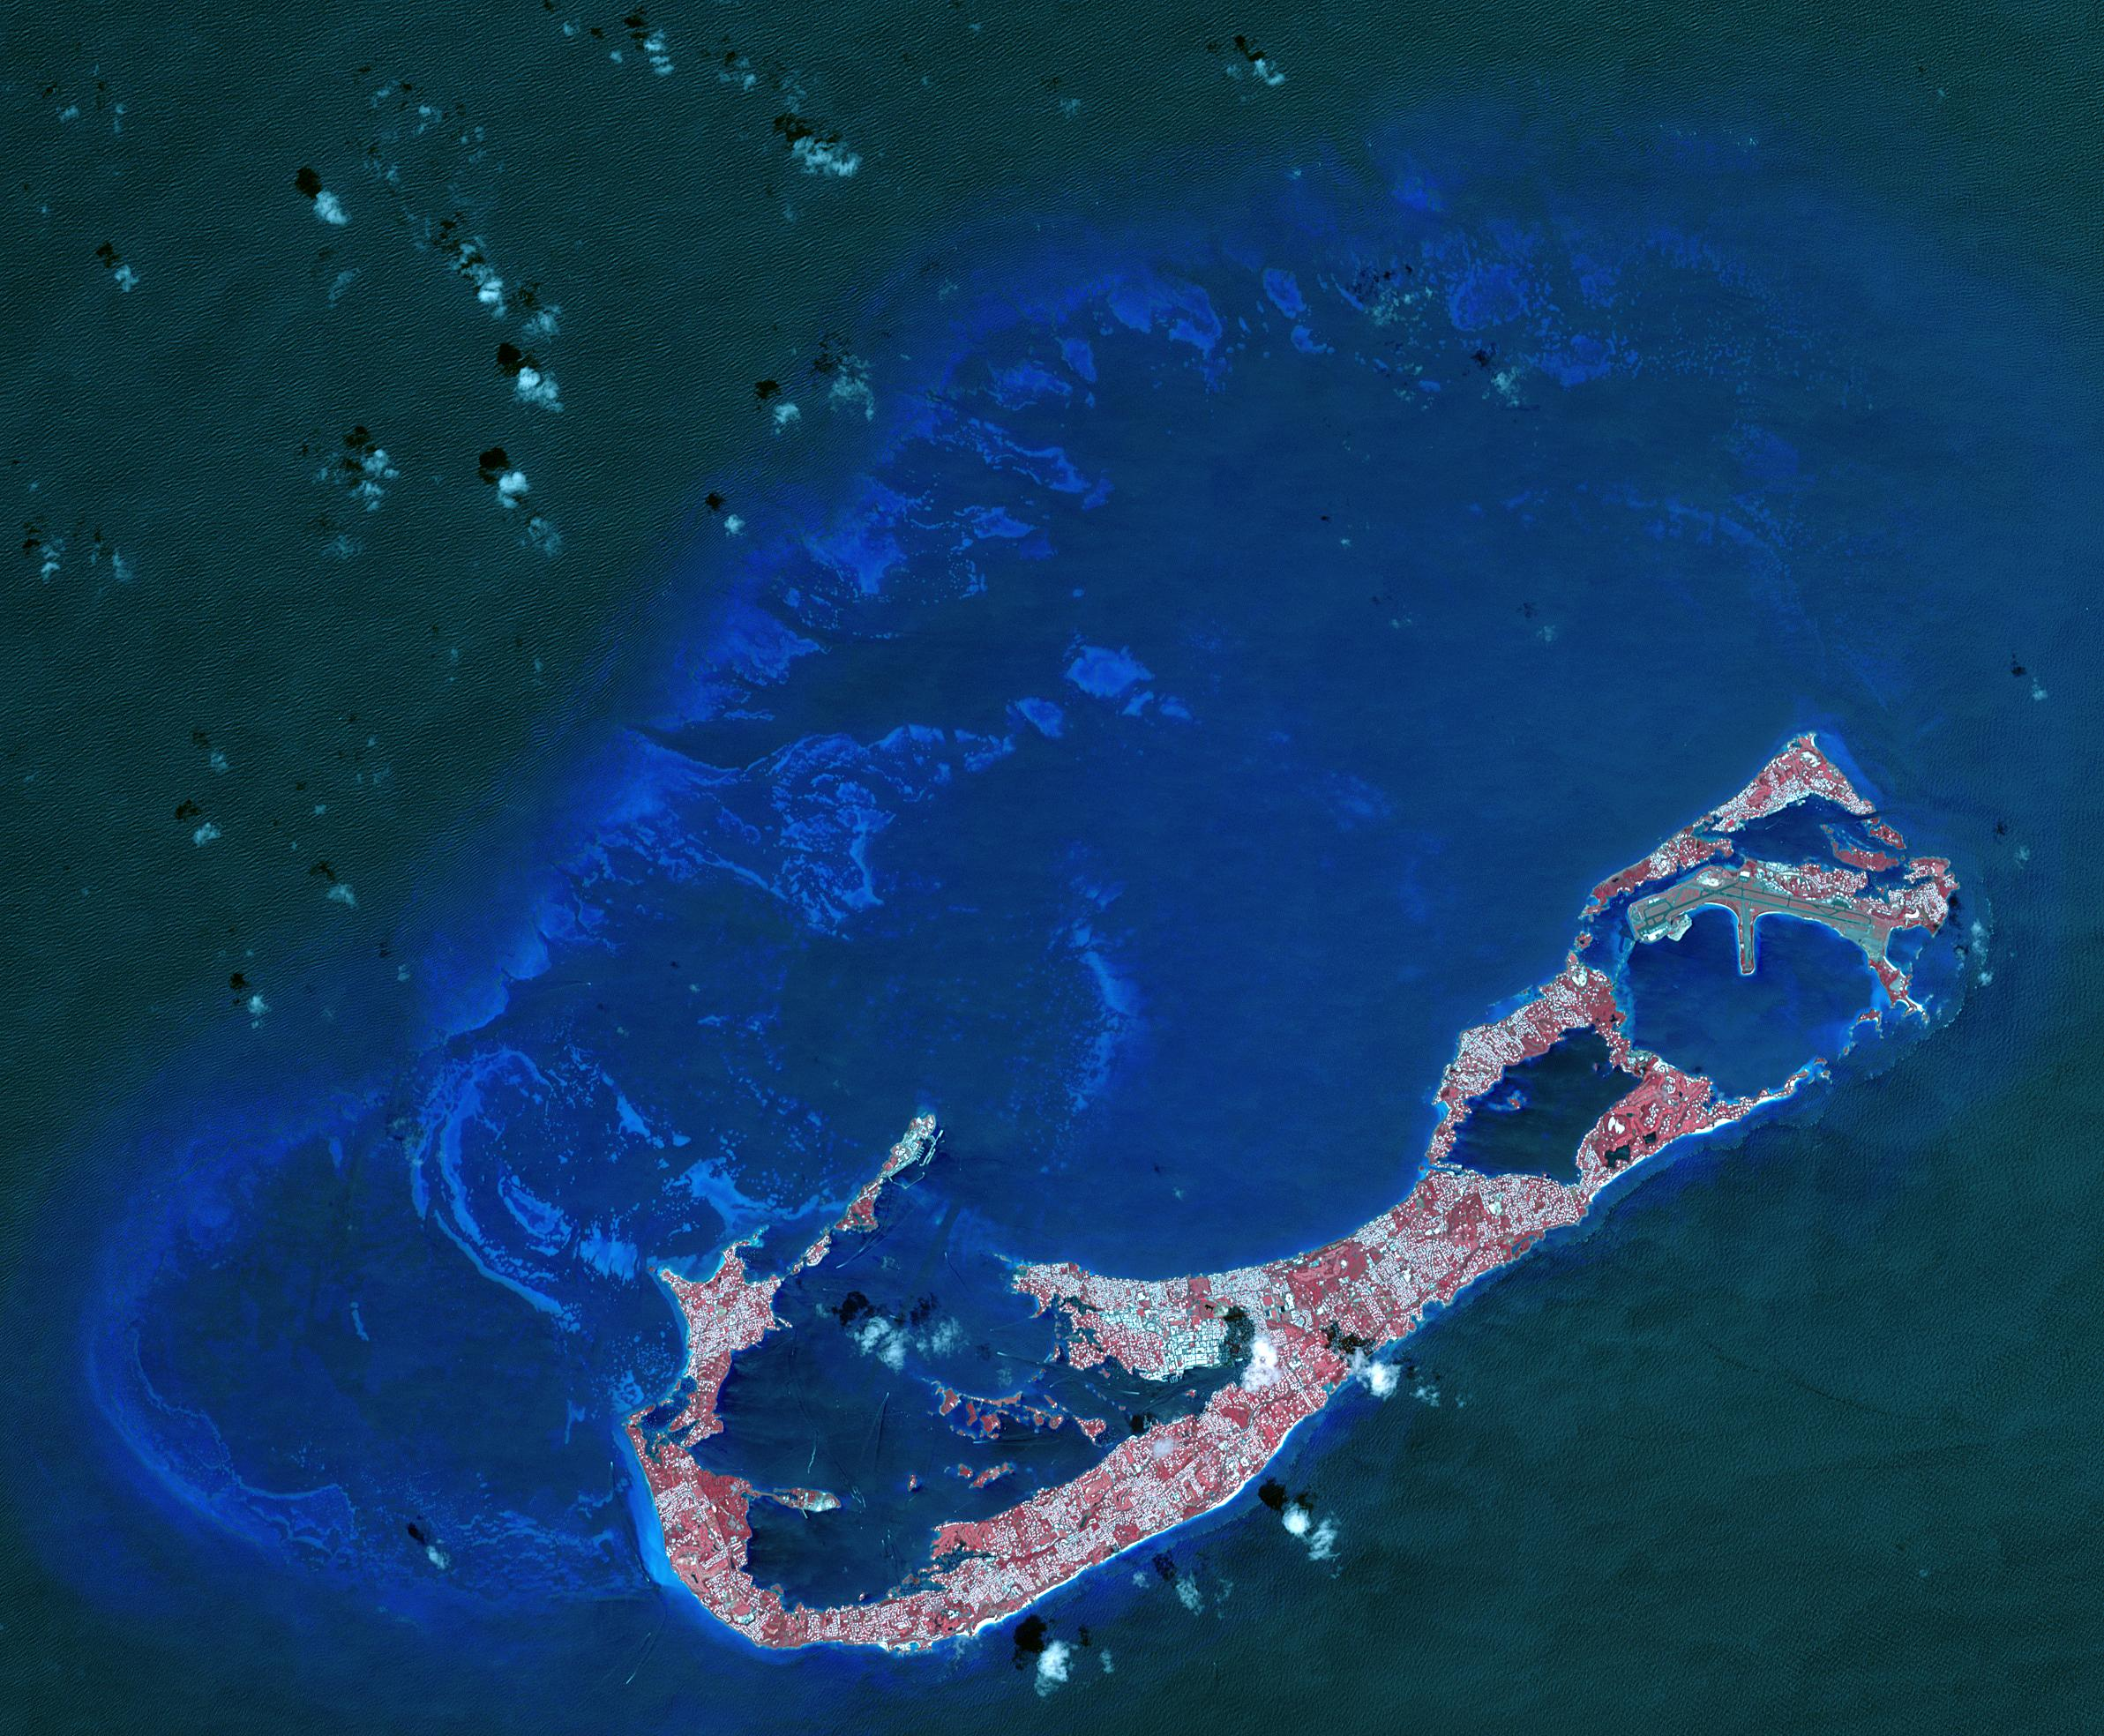

Bermuda

Bermuda is a British Overseas Territory in the western Atlantic off the east coast of North America. The uninhabited islands were first discovered in 1503 by the Spanish explorer Juan de Bermudez. In 1609 the English Virginia Colony settled Bermuda, and it has remained a British colony for over 400 years. Bermuda’s economy is dominated by offshore insurance, and tourism, resulting in a very high GDP per capita. The image was acquired April 19, 2009, covers an area of 29.4 by 40.7 kilometers, and is located at 32.3 degrees north, 64.8 degrees west.

With its 14 spectral bands from the visible to the thermal infrared wavelength region and its high spatial resolution of 15 to 90 meters (about 50 to 300 feet), ASTER images Earth to map and monitor the changing surface of our planet. ASTER is one of five Earth-observing instruments launched Dec. 18, 1999, on Terra. The instrument was built by Japan’s Ministry of Economy, Trade and Industry. A joint U.S./Japan science team is responsible for validation and calibration of the instrument and data products.

The broad spectral coverage and high spectral resolution of ASTER provides scientists in numerous disciplines with critical information for surface mapping and monitoring of dynamic conditions and temporal change. Example applications are: monitoring glacial advances and retreats; monitoring potentially active volcanoes; identifying crop stress; determining cloud morphology and physical properties; wetlands evaluation; thermal pollution monitoring; coral reef degradation; surface temperature mapping of soils and geology; and measuring surface heat balance.

The U.S. science team is located at NASA’s Jet Propulsion Laboratory, Pasadena, Calif. The Terra mission is part of NASA’s Science Mission Directorate, Washington, D.C.

Credit: NASA/METI/AIST/Japan Space Systems, and U.S./Japan ASTER Science Team